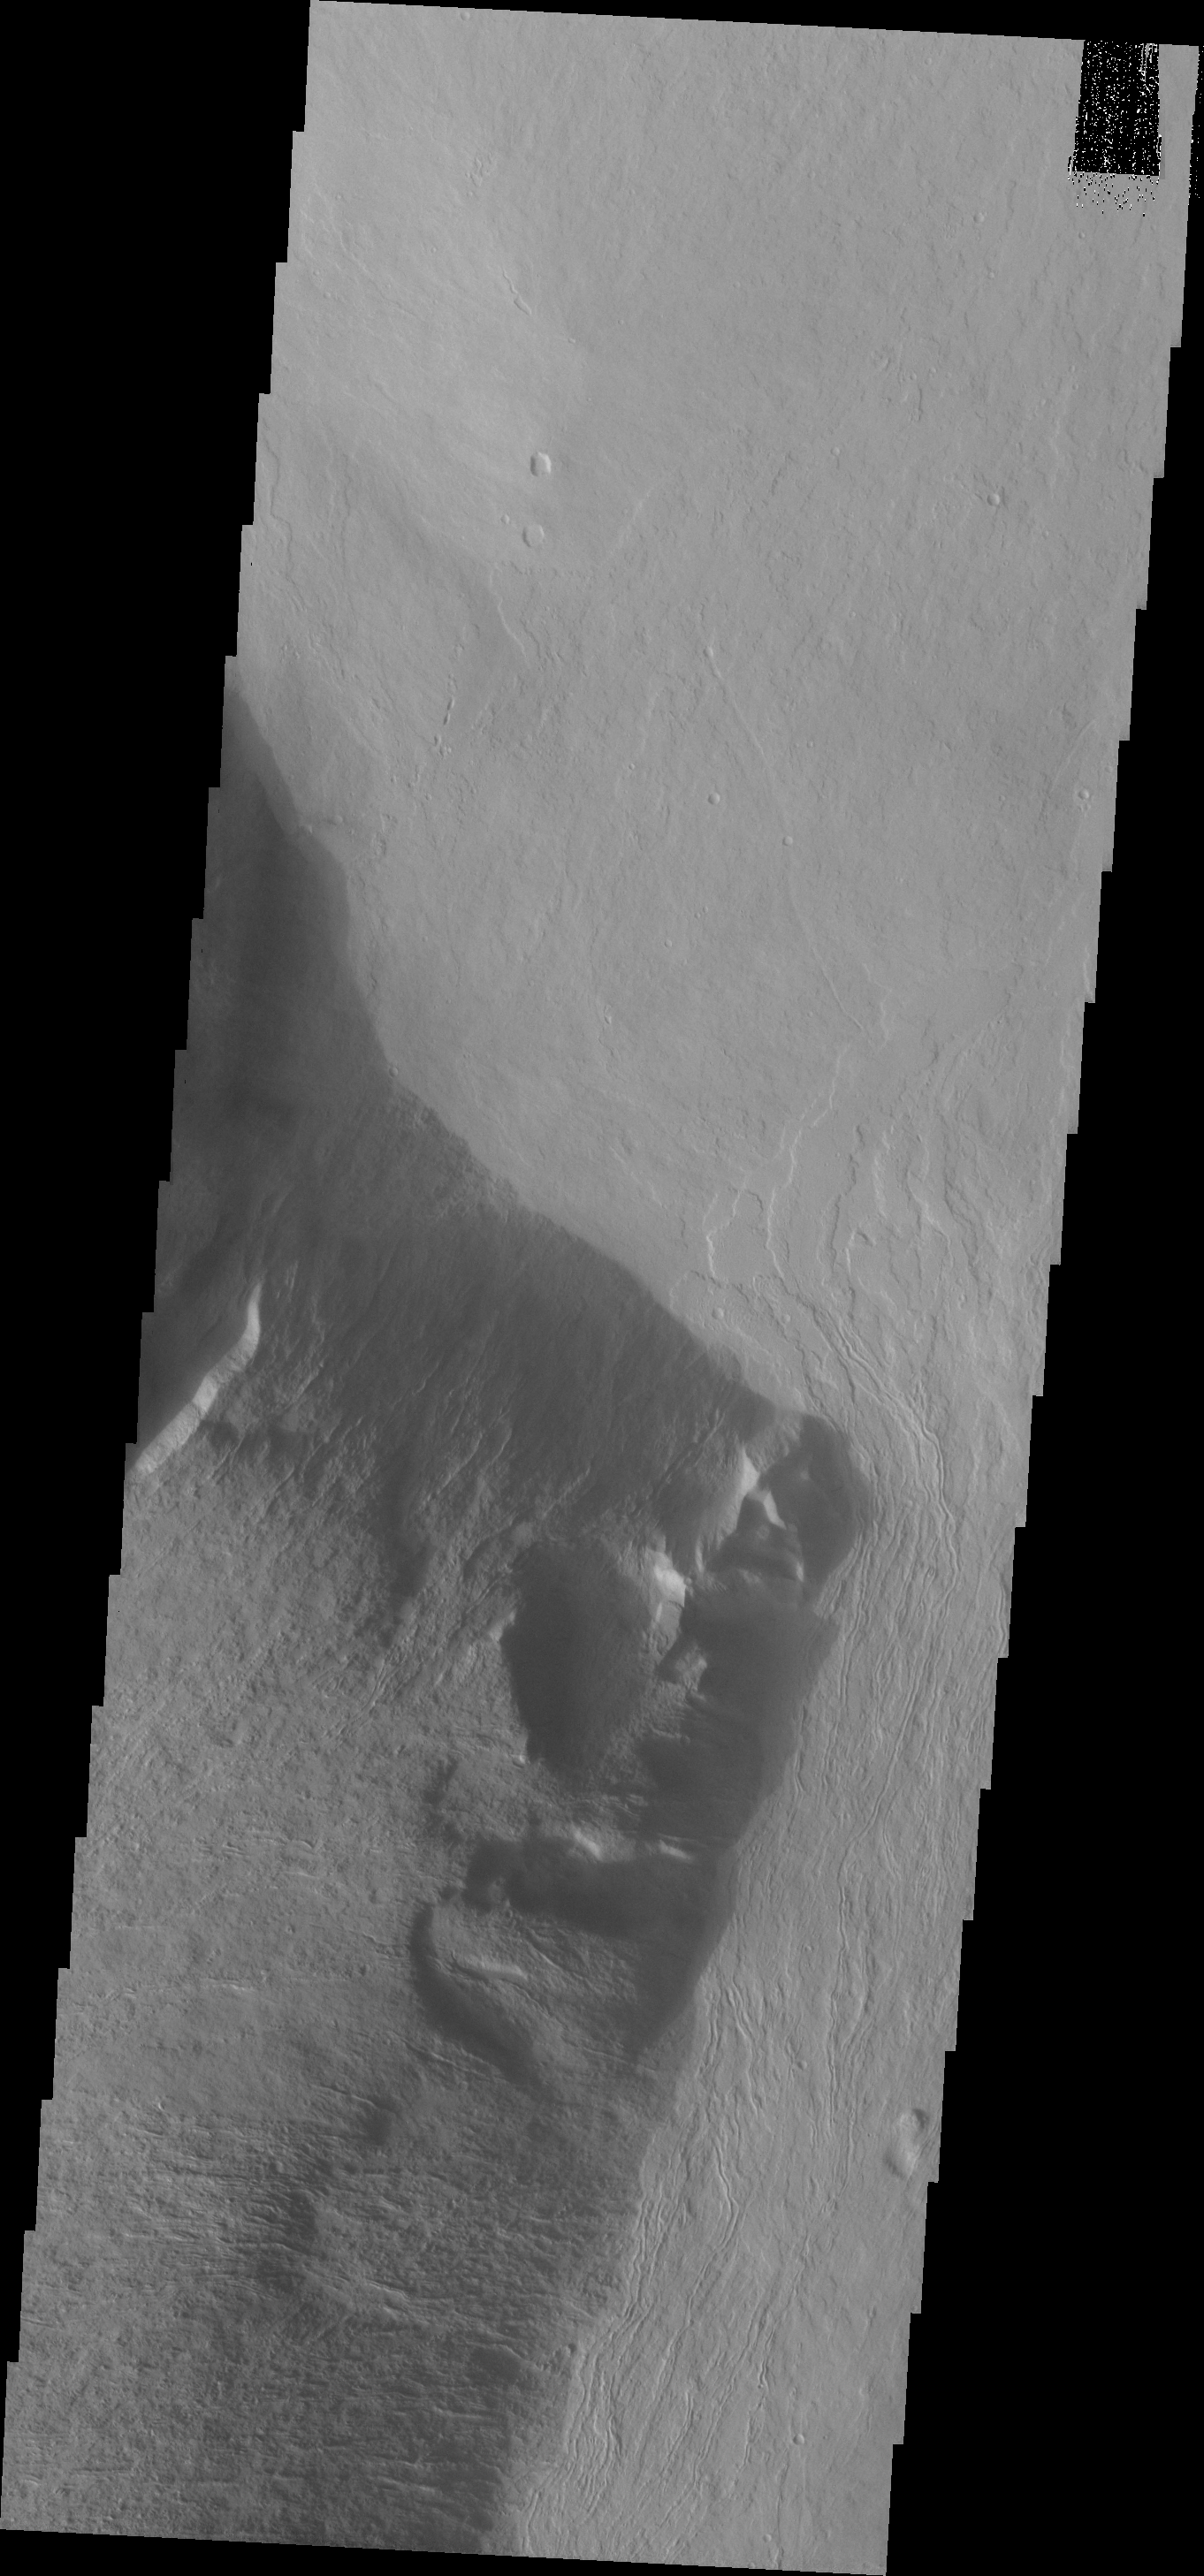

Olympus Mons

Part of the escarpment of the Olympus Mons volcano is shown in this VIS image.

Image information: VIS instrument. Latitude 21.3N, Longitude 230.3E. 19 meter/pixel resolution.

Please see the THEMIS Data Citation Note for details on crediting THEMIS images.

Note: this THEMIS visual image has not been radiometrically nor geometrically calibrated for this preliminary release. An empirical correction has been performed to remove instrumental effects. A linear shift has been applied in the cross-track and down-track direction to approximate spacecraft and planetary motion. Fully calibrated and geometrically projected images will be released through the Planetary Data System in accordance with Project policies at a later time.

NASA’s Jet Propulsion Laboratory manages the 2001 Mars Odyssey mission for NASA’s Office of Space Science, Washington, D.C. The Thermal Emission Imaging System (THEMIS) was developed by Arizona State University, Tempe, in collaboration with Raytheon Santa Barbara Remote Sensing. The THEMIS investigation is led by Dr. Philip Christensen at Arizona State University. Lockheed Martin Astronautics, Denver, is the prime contractor for the Odyssey project, and developed and built the orbiter. Mission operations are conducted jointly from Lockheed Martin and from JPL, a division of the California Institute of Technology in Pasadena.

Credit: NASA/JPL/ASU